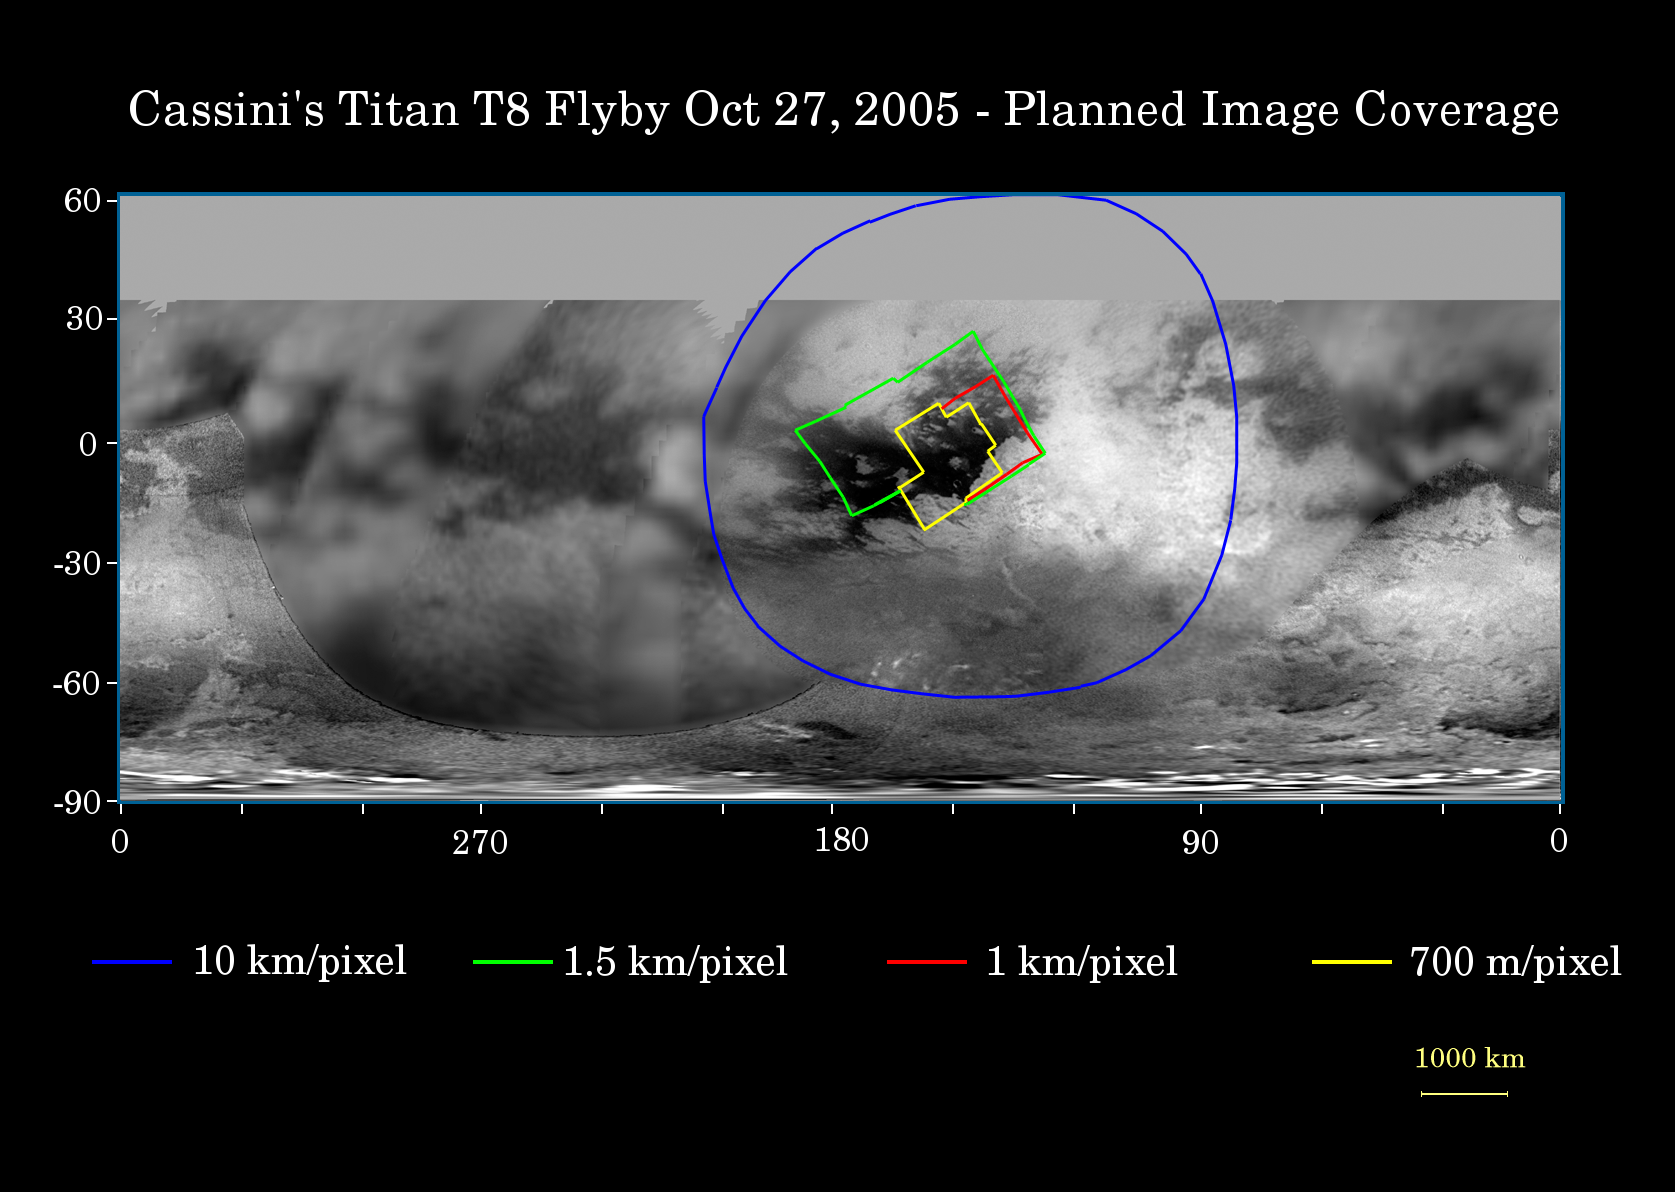

Cassini’s Oct. 28, 2005, Titan Flyby

This map of Titan’s surface illustrates the regions that will be viewed by Cassini’s imaging cameras during the spacecraft’s close flyby of Titan on Oct. 28, 2005. At closest approach, the spacecraft is expected to pass approximately 1,400 kilometers (800 miles) above the moon’s surface.

The colored lines delineate the regions that will be imaged at differing resolutions.

The highest resolution imaging coverage during the flyby will be of the eastern portion of the dark region called Shangri-la and the boundary between Shangri-la and bright Xanadu. Several of the major “islands” in eastern Shangri-la will be featured, including faculae (or bright spots) which have the provisional names Kerguelen, Vis, Crete and Tortola. These bright features on Titan are named for island features from Earth.

The map shows only brightness variations on Titan’s surface (the illumination is such that there are no shadows and no shading due to topographic variations). Previous observations indicate that, due to Titan’s thick, hazy atmosphere, the sizes of surface features that can be resolved are a few to five times larger than the actual pixel scale labeled on the map.

The images for this global map were obtained using a narrow band filter centered at 938 nanometers – a near-infrared wavelength (invisible to the human eye) at which light can penetrate Titan’s atmosphere to reach the surface and return through the atmosphere to be detected by the camera. The images have been processed to enhance surface details.The Cassini-Huygens mission is a cooperative project of NASA, the European Space Agency and the Italian Space Agency. The Jet Propulsion Laboratory, a division of the California Institute of Technology in Pasadena, manages the mission for NASA’s Science Mission Directorate, Washington, D.C. The Cassini orbiter and its two onboard cameras were designed, developed and assembled at JPL. The imaging operations center is based at the Space Science Institute in Boulder, Colo.

Credit: NASA/JPL/Space Science Institute